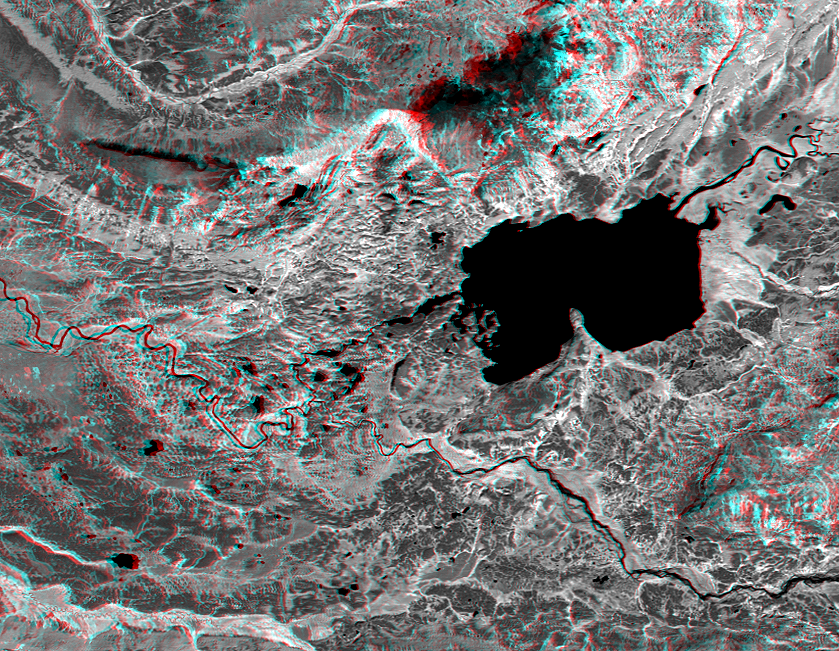

Anaglyph, Lake Palanskoye Landslide, Kamchatka Peninsula, Russia

The Lake Palanskoye in northern Kamchatka was formed when a large landslide disrupted the drainage pattern, forming a natural dam. The area is volcanically and tectonically active and it is likely that the landslide — which covers about 80 square kilometers (30 square miles) –was triggered by an earthquake sometime in the past 10,000 years. The source area of the landslide is the ridge to the upper left of the lake. The steep topographic scar at the head of the slide and the broad expanse of hummocky landslide debris that covers the valley to the left of the lake are visible in 3D.

This anaglyph was generated by first draping a Landsat Thematic Mapper near-infrared image over a topographic map from the Shuttle Radar Topography Mission, then using the topographic data to create two differing perspectives, one for each eye. When viewed through special glasses, the result is a vertically exaggerated view of the Earth’s surface in its full three dimensions. Anaglyph glasses cover the left eye with a red filter and cover the right eye with a blue filter.

Landsat satellites have provided visible light and infrared images of the Earth continuously since 1972. SRTM topographic data match the 30 meter (99 foot) spatial resolution of most Landsat images and will provide a valuable complement for studying the historic and growing Landsat data archive. The Landsat 7 Thematic Mapper image used here was provided to the SRTM project by the United States Geological Survey, Earth Resources Observation Systems (EROS) Data Center, Sioux Falls, South Dakota.

The Shuttle Radar Topography Mission (SRTM), launched on February 11, 2000, used the same radar instrument that comprised the Spaceborne Imaging Radar-C/X-Band Synthetic Aperture Radar (SIR-C/X-SAR) that flew twice on the Space Shuttle Endeavour in 1994. SRTM was designed to collect three-dimensional measurements of the Earth’s surface on its 11-day mission. To collect the 3-D data, engineers added a 60-meter-long (200-foot) mast, an additional C-band imaging antenna, and improved tracking and navigation devices. The mission is a cooperative project between the National Aeronautics and Space Administration (NASA), the National Imagery and Mapping Agency (NIMA) and the German (DLR) and Italian (ASI) space agencies. It is managed by NASA’s Jet Propulsion Laboratory, Pasadena, CA, for NASA’s Earth Science Enterprise, Washington, DC.

Size: 25 by 19 kilometers (16 by 12 miles)
Location: 58.8 deg. North lat., 160.8 deg. East lon.
Orientation: North toward the top
Image Data: Landsat band 4
Original Data Resolution: SRTM and Landsat, 30 meters (99 feet)
Date Acquired: February 12, 2000 (SRTM); August 1, 1999 (Landsat)

Credit: NASA/JPL/NIMA